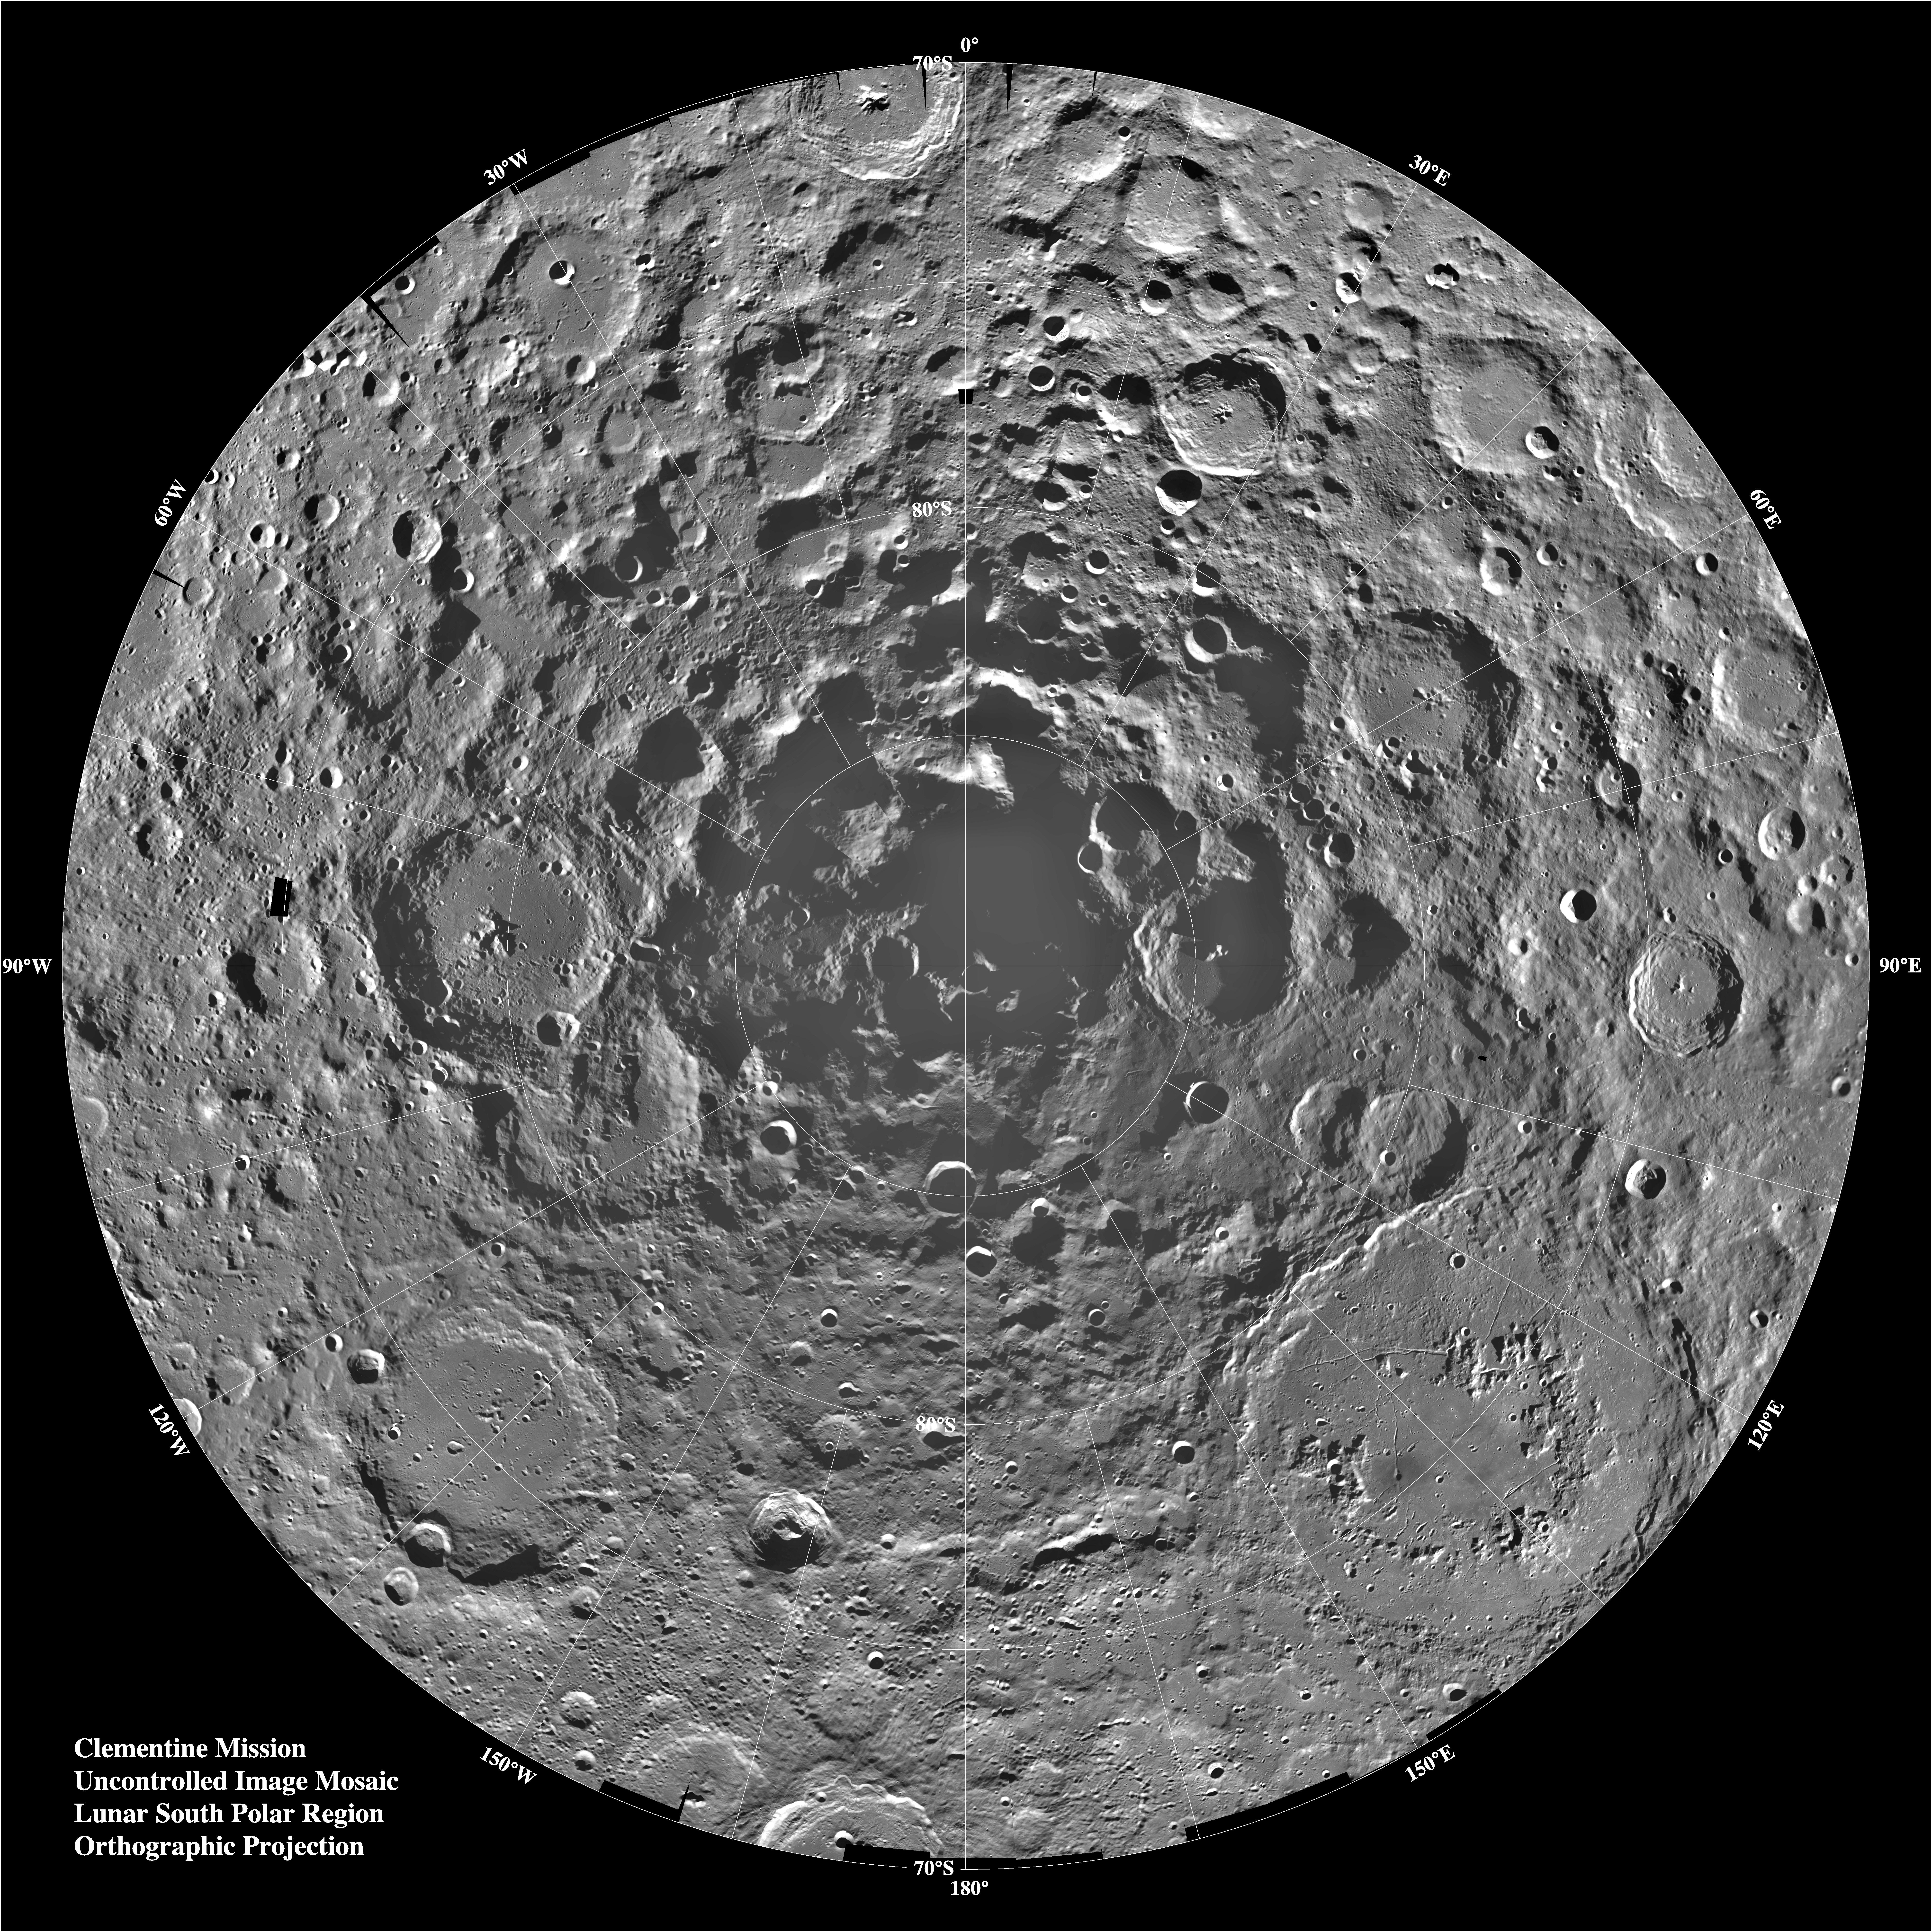

South Pole Region of the Moon as Seen by Clementine

Lunar mosaic of ~1500 Clementine images of the south polar region of the moon. The projection is orthographic, centered on the south pole. The Schrodinger Basin (320 km in diameter) is located in the lower right of the mosaic. Amundsen-Ganswindt is the more subdued circular basin between Schrodinger and the pole. The polar regions of the moon are of special interest because of the postulated occurrence of ice in permanently shadowed areas. The south pole is of greater interest because the area that remains in shadow is much larger than that at the north pole.

Credit: NASA/JPL/USGS